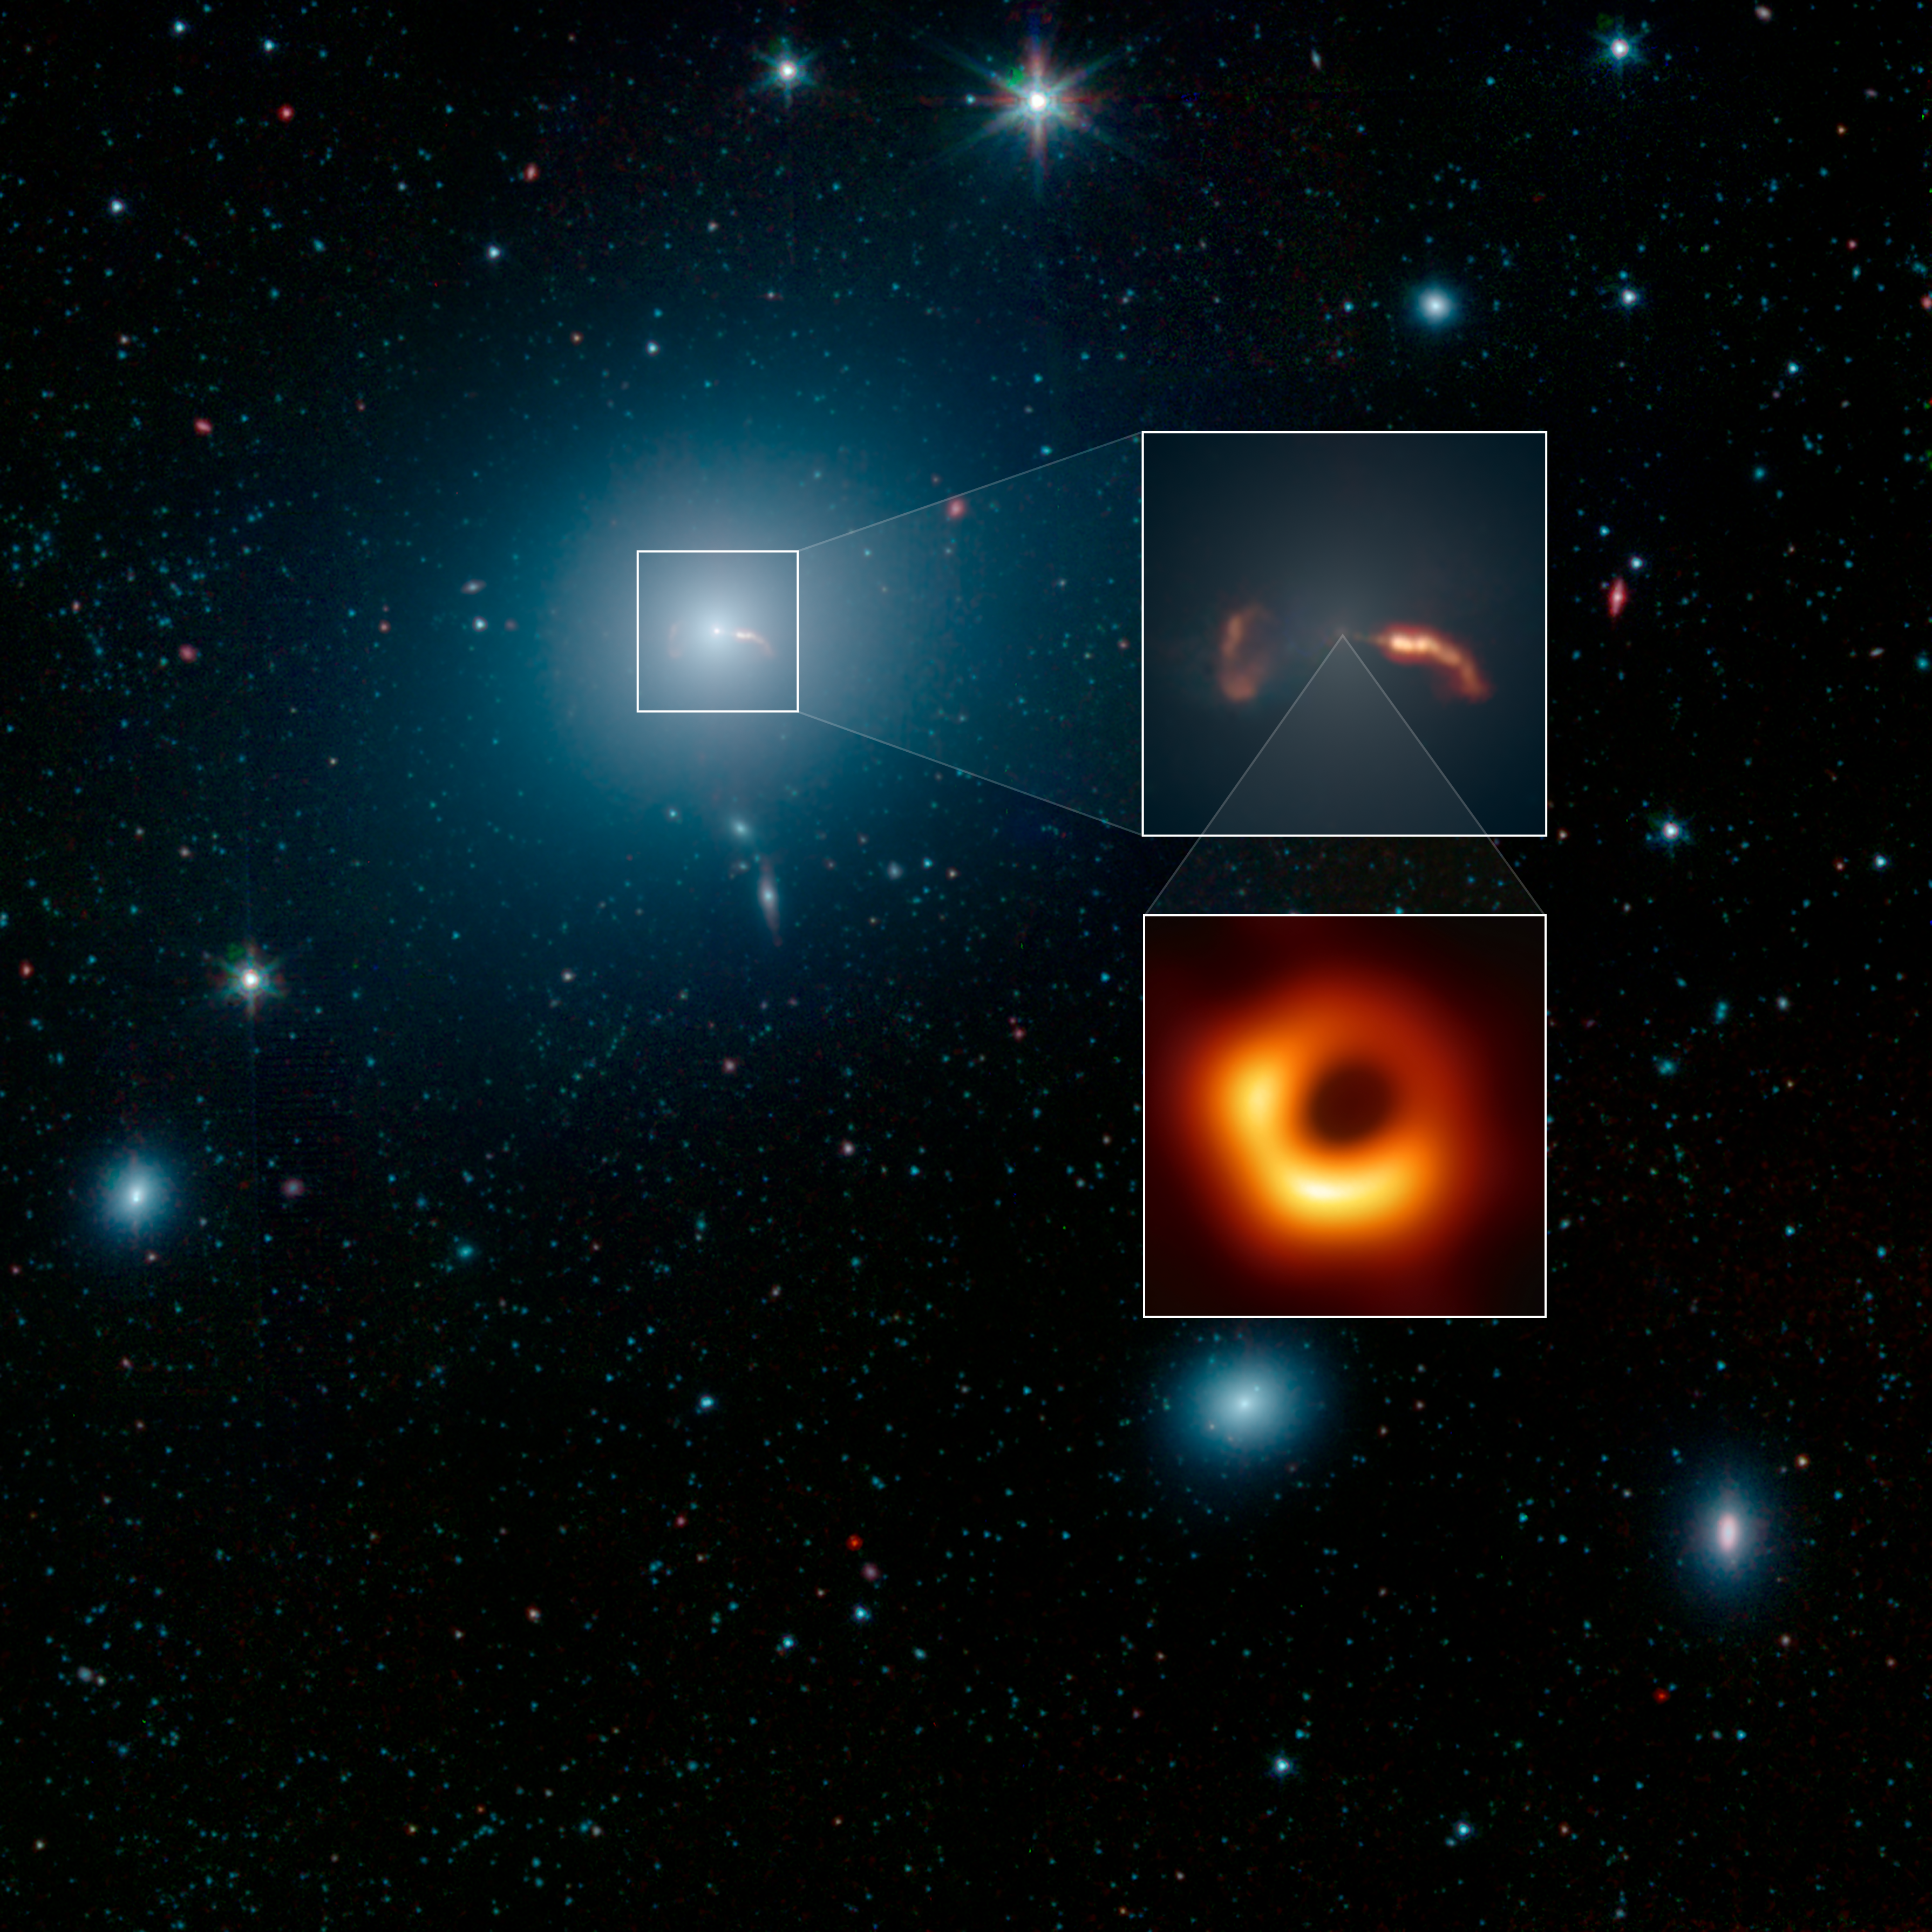

Spitzer Captures Messier 87 (EHT)

This image from NASA's Spitzer Space Telescope shows the elliptical galaxy Messier 87 (M87), the home galaxy of the supermassive black hole recently imaged by the Event Horizon Telescope (EHT). Spitzer's infrared view shows a faint trace of a jet of material spewing to the right of the galaxy - a feature that was previously one key indicator that a supermassive black hole lived at the galaxy's center.

More prominent in the image is the shockwave created by that jet. The inset in the image below shows a close-up view of the shockwave on the right side of the galaxy, as well as the shockwave from a second jet traveling to the left of the galaxy.

Located about 55 million light-years from Earth, M87 has been a subject of astronomical study for more than 100 years and has been imaged by many NASA observatories, including the Hubble Space Telescope, the Chandra X-ray Observatory and NuSTAR. In 1918, astronomer Heber Curtis first noticed "a curious straight ray" extending from the galaxy's center. This bright jet (which appears to extend to the right of the galaxy) is visible in multiple wavelengths of light, from radio waves through X-rays. The jet is produced by a disk of material spinning rapidly around the black hole, and spewing in opposite directions away from the galaxy. When the particles in the jet impact the interstellar medium (the sparse material filling the space between stars in M87), they create a shockwave that radiates in infrared and radio wavelengths of light, but not visible light.

The jet on the right is traveling almost directly toward Earth, and its brightness is amplified due to its high speed in our direction. But the jet's trajectory is just slightly offset from our line of sight with the galaxy, so we can still see some of the length of the jet. The shockwave begins around the point where the jet appears to curve down, highlighting the regions where the fast-moving particles are colliding with gas in the galaxy and slowing down.

There is also a second jet on the left that is moving so rapidly away from us it is rendered invisible at all wavelengths. But the shockwave it creates in the interstellar medium can still be seen here. In the Spitzer image, the shockwave is on the left side of the galaxy and looks like an inverted letter "C."

This image from NASA's Spitzer Space Telescope shows M87 looks like a hazy, blue space-puff. At the galaxy's center is a supermassive black hole that spews two jets of material out into space. This image shows a wide-field image of M87, also taken by NASA's Spitzer Space Telescope. The top inset shows a close-up of two shockwaves, created by a jet emanating from the galaxy's supermassive black hole. The Event Horizon Telescope recently took a close-up image of the silhouette of that black hole, shown in the second inset.

Scientists are still striving for a solid theoretical understanding of how inflowing gas around black holes creates outflowing jets.

Infrared light at wavelengths of 3.4 and 4.5 microns are rendered in blue and green, showing the distribution of stars, while dust features that glow brightly at 8.0 microns are shown in red.

The Jet Propulsion Laboratory in Pasadena, California, manages the Spitzer Space Telescope mission for NASA's Science Mission Directorate in Washington. Science operations are conducted at the Spitzer Science Center at Caltech in Pasadena. Space operations are based at Lockheed Martin Space Systems in Littleton, Colorado. Data are archived at the Infrared Science Archive housed at IPAC at Caltech. Caltech manages JPL for NASA.

Credit: NASA/JPL-Caltech/IPAC/Event Horizon Telescope Collaboration